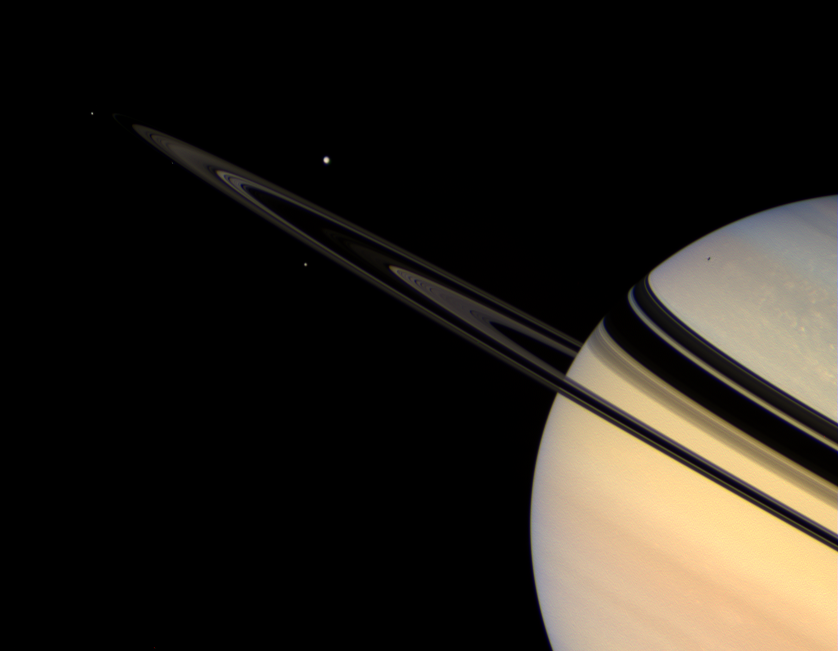

Solar System in Miniature

Saturn’s icy satellites wheel about the colorful giant planet, while the rings shine dimly in scattered sunlight. The Ringed Planet is, in many ways, a laboratory for investigating the history of our solar system and how planets form around other stars.

There are four moons visible in this view. Tethys (1,071 kilometers, or 665 miles across), largest in the scene, is on the far side of the ringplane. Mimas (397 kilometers, or 247 miles across), is the one on the near side of the rings, below Tethys. Janus (181 kilometers, or 113 miles across), is left of the rings’ edge. Pandora (84 kilometers, or 52 miles across) is a speck below the rings’ edge, between Janus and Mimas.

Mimas casts a shadow onto Saturn’s bluish northern hemisphere.

This view looks toward the unilluminated side of the rings from about 2 degrees above the ringplane.

Images taken using red, green and blue spectral filters were combined to create this natural color view. The view was acquired with the Cassini spacecraft wide-angle camera on Oct. 30, 2007. The view was taken at a distance of approximately 2.6 million kilometers (1.6 million miles) from Saturn. Image scale is 153 kilometers (95 miles) per pixel on the planet.

The Cassini-Huygens mission is a cooperative project of NASA, the European Space Agency and the Italian Space Agency. The Jet Propulsion Laboratory, a division of the California Institute of Technology in Pasadena, manages the mission for NASA’s Science Mission Directorate, Washington, D.C. The Cassini orbiter and its two onboard cameras were designed, developed and assembled at JPL. The imaging operations center is based at the Space Science Institute in Boulder, Colo.

Credit: NASA/JPL/Space Science Institute